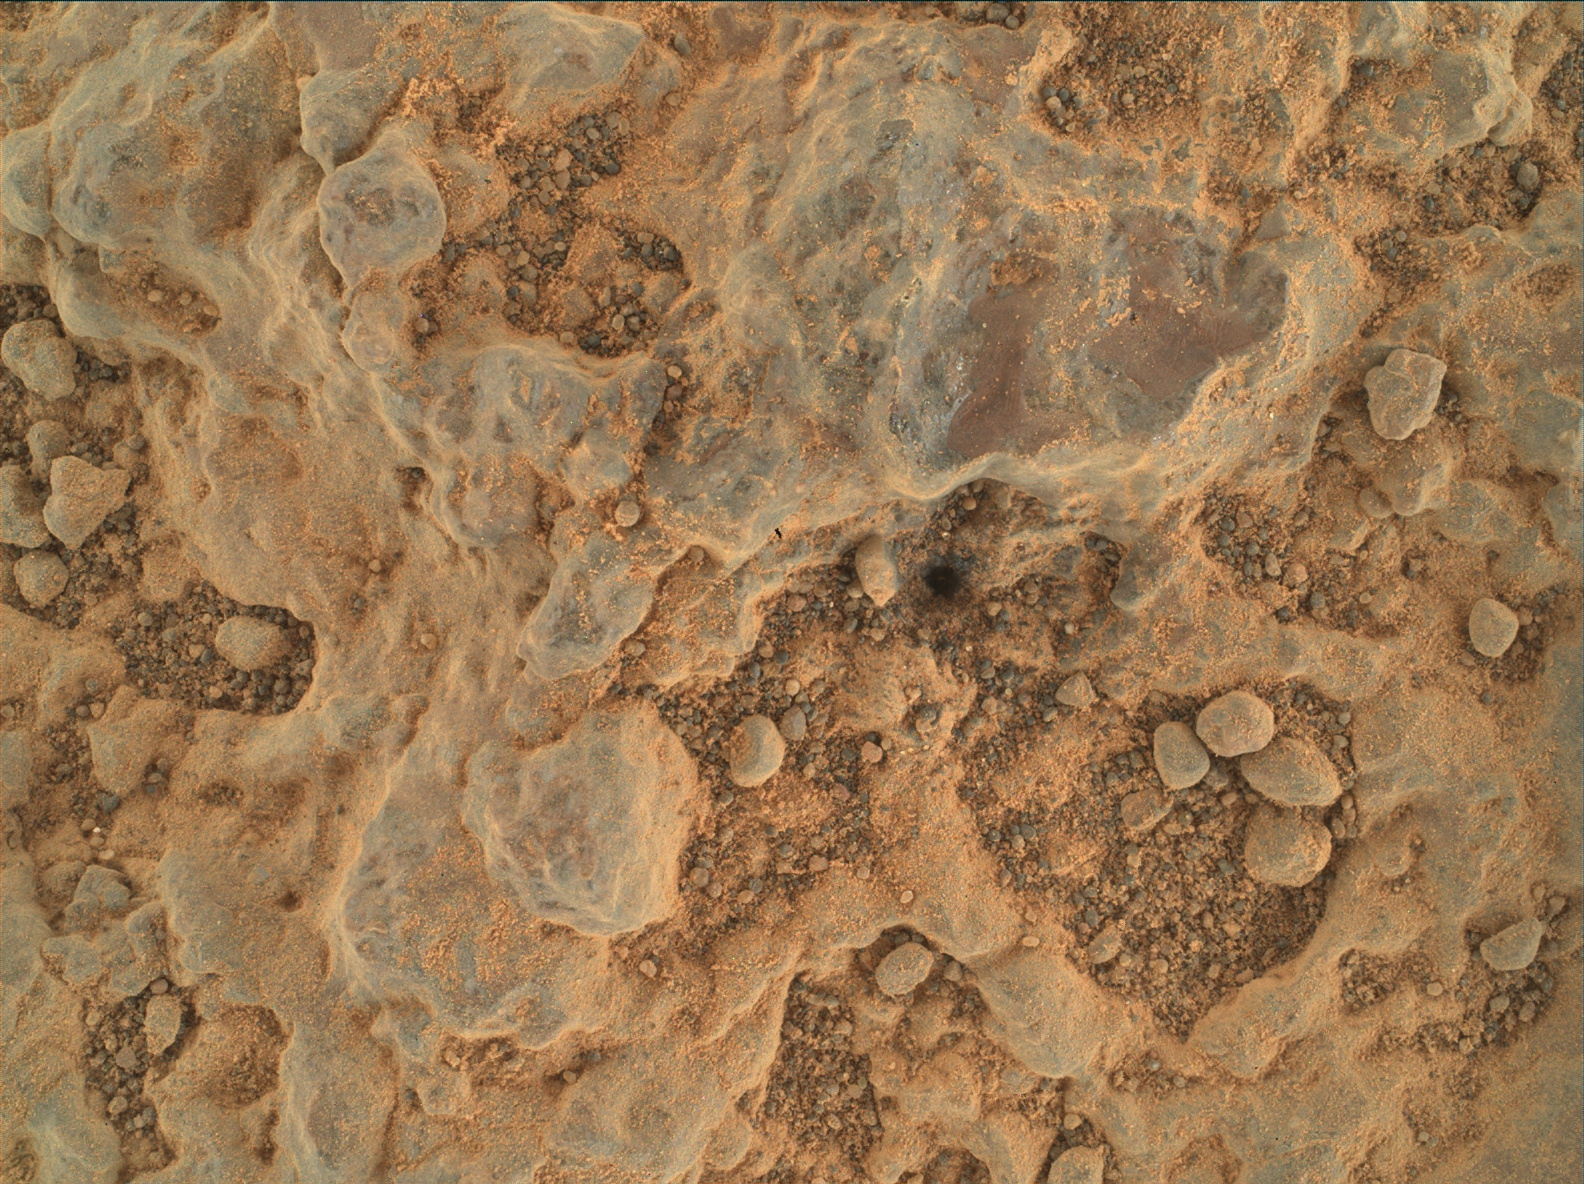

WATSON Views Foux

NASA’s Perseverance Mars rover took this close-up of a rock target nicknamed “Foux” using its WATSON (Wide Angle Topographic Sensor for Operations and eNgineering) camera, part of the SHERLOC instrument on the end of the rover’s robotic arm. The image was taken July 11, 2021, the 139th Martian day, or sol, of the mission. The area within the camera is roughly 1.4 by 1 inches (3.5 centimeters by 2.6 centimeters).

NASA’s Jet Propulsion Laboratory built and manages operations of Perseverance and Ingenuity for the agency. Caltech in Pasadena, California, manages JPL for NASA. WATSON was built by Malin Space Science Systems (MSSS) in San Diego and is operated jointly by MSSS and JPL.

A key objective for Perseverance’s mission on Mars is astrobiology, including the search for signs of ancient microbial life. The rover will characterize the planet’s geology and past climate, pave the way for human exploration of the Red Planet, and be the first mission to collect and cache Martian rock and regolith (broken rock and dust).

Subsequent NASA missions, in cooperation with ESA (European Space Agency), would send spacecraft to Mars to collect these sealed samples from the surface and return them to Earth for in-depth analysis.

The Mars 2020 Perseverance mission is part of NASA’s Moon to Mars exploration approach, which includes Artemis missions to the Moon that will help prepare for human exploration of the Red Planet.

JPL, which is managed for NASA by Caltech in Pasadena, California, built and manages operations of the Perseverance rover.

Credit: NASA/JPL-Caltech/MSSS